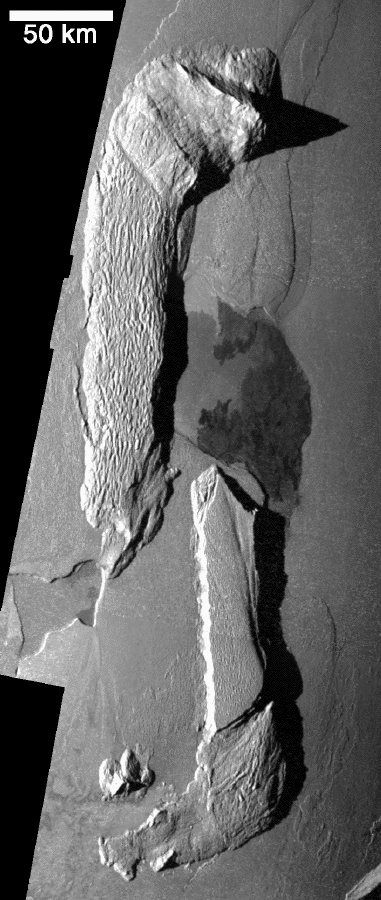

Rifting at Hi’iaka Patera, Io?

NASA’s Galileo spacecraft acquired the images in this mosaic of Hi-iaka Patera (the irregularly shaped, dark depression at the center of the image) and two nearby mountains on November 25, 1999 during its 25th orbit. The sharp peak at the top of the image is about 11 kilometers (about 36,300 feet) high, and the two elongated plateaus to the west and south of the caldera are both about 3.5 kilometers (11,500 feet) high. The ridges on the northwestern mountain are often seen on Ionian mountains and are thought to be formed as surface material slides downslope due to gravity.

At low resolution, many of the dark features, called pateras, appear to be calderas — depressions formed by collapse into an empty magma chamber. However, higher resolution images such as this one suggest a different origin. In the case of Hi-iaka, the northern and southern margins of the pateras have very similar shapes which appear to fit together. This may indicate that the crust has been pulled apart here and the resulting depression has subsequently been covered by dark lava flows. Furthermore, the two mountains bordering Hi-iaka Patera also appear to fit together. However, the similar shapes and heights of the pateras margins and mountains could be coincidental. Galileo scientists are currently investigating whether mountains and pateras are related to each other and what could cause the surface of Io to rift apart in such a manner.

North is to the top of the mosaic and the sun is illuminating the surface from the left. The resolution is 260 meters (about 280 yards) per picture element. Galileo took the images at a distance of 26,000 kilometers (16,000 miles) from Io.

The Jet Propulsion Laboratory, Pasadena, CA manages the mission for NASA’s Office of Space Science, Washington, DC. JPL is a division of the California Institute of Technology, Pasadena, CA.

Credit: NASA/JPL/University of Arizona